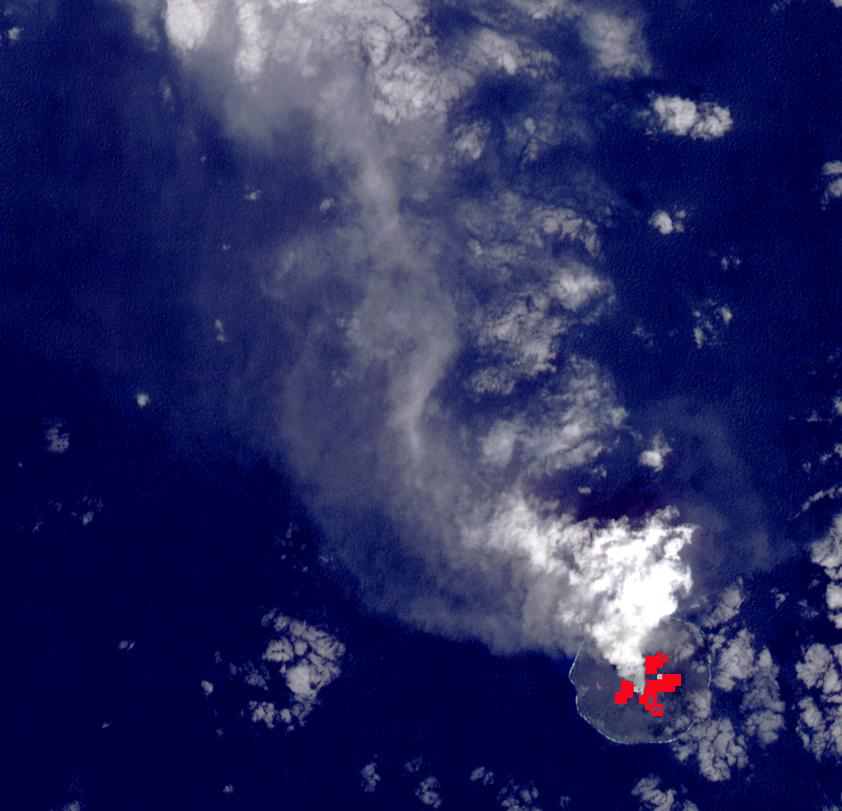

Nishinoshima Volcano, Japan

Nishinoshima Volcano is a small volcanic island located about 1000 km south of Tokyo. Recent activity began in December 2019, and has continued. ASTER captured this image of an ash and steam plume emanating from the central crater. Thermal infrared data is superimposed on a visible-infrared color image to highlight the lave flows that have flowed down the volcano’s flanks. The image was acquired March 22, 2020, covers an area of 12.6 by 12.3 km, and is located at 27.3 degrees east, 140.8 degrees east.

With its 14 spectral bands from the visible to the thermal infrared wavelength region and its high spatial resolution of about 50 to 300 feet (15 to 90 meters), ASTER images Earth to map and monitor the changing surface of our planet. ASTER is one of five Earth-observing instruments launched Dec. 18, 1999, on Terra. The instrument was built by Japan’s Ministry of Economy, Trade and Industry. A joint U.S./Japan science team is responsible for validation and calibration of the instrument and data products.

The broad spectral coverage and high spectral resolution of ASTER provides scientists in numerous disciplines with critical information for surface mapping and monitoring of dynamic conditions and temporal change. Example applications are monitoring glacial advances and retreats; monitoring potentially active volcanoes; identifying crop stress; determining cloud morphology and physical properties; wetlands evaluation; thermal pollution monitoring; coral reef degradation; surface temperature mapping of soils and geology; and measuring surface heat balance.

The U.S. science team is located at NASA’s Jet Propulsion Laboratory in Pasadena, Calif. The Terra mission is part of NASA’s Science Mission Directorate, Washington.

Credit: NASA/METI/AIST/Japan Space Systems, and U.S./Japan ASTER Science Team